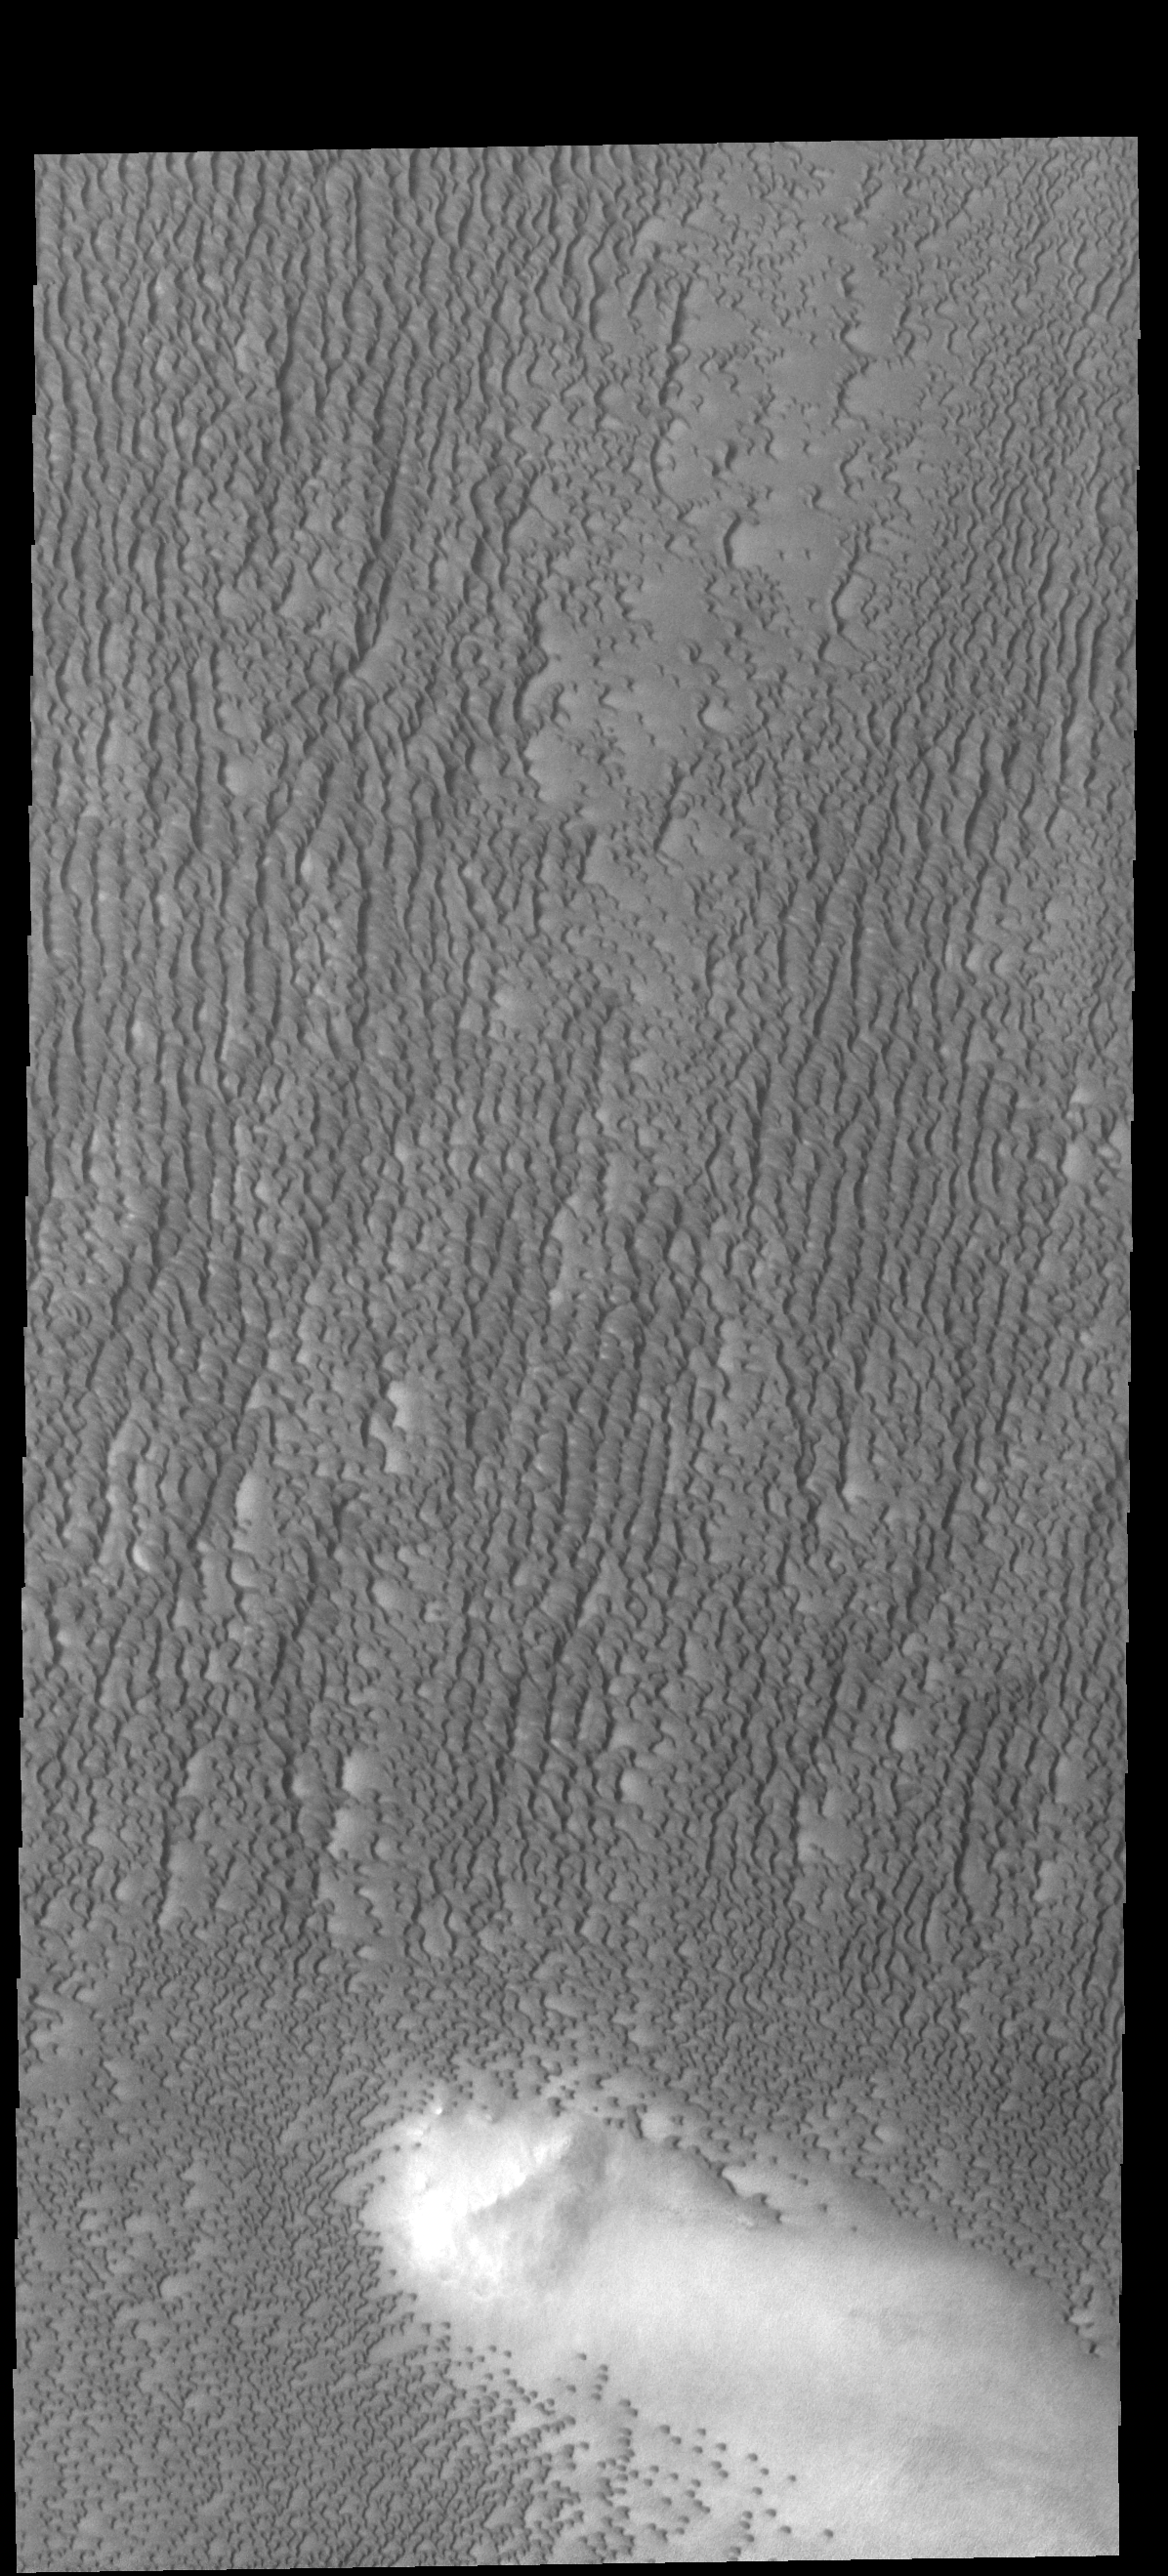

Investigating Mars: Siton Undae

Siton Undae is a large dune field located in the northern plains near Escorial Crater. Siton Undae is west of the crater and is one of three dune fields near the crater. The nearby north polar cap is dissected by Chasma Boreale, which exposes an ice free surface. This image shows part of the eastern region of the dune field. The dune free area at the bottom part of the image contains a ridge that affects the winds in that area.

The Odyssey spacecraft has spent over 15 years in orbit around Mars, circling the planet more than 69000 times. It holds the record for longest working spacecraft at Mars. THEMIS, the IR/VIS camera system, has collected data for the entire mission and provides images covering all seasons and lighting conditions. Over the years many features of interest have received repeated imaging, building up a suite of images covering the entire feature. From the deepest chasma to the tallest volcano, individual dunes inside craters and dune fields that encircle the north pole, channels carved by water and lava, and a variety of other feature, THEMIS has imaged them all. For the next several months the image of the day will focus on the Tharsis volcanoes, the various chasmata of Valles Marineris, and the major dunes fields. We hope you enjoy these images!

Credit: NASA/JPL-Caltech/ASU